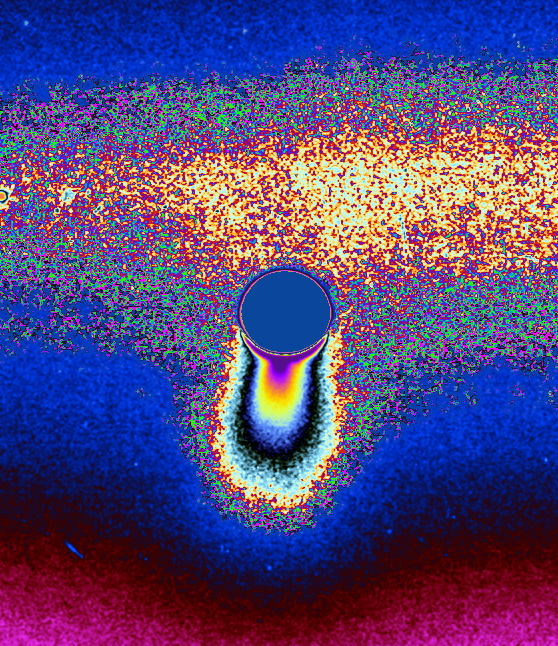

Boosting the Signal

The ice jets of Enceladus send particles streaming into space hundreds of kilometers above the south pole of this spectacularly active moon. Some of the particles escape to form the diffuse E ring around Saturn.

This color-coded image was processed to enhance faint signals, making the contours and extent of the fainter, larger-scale component of the plume easier to see.

The bright strip behind and above Enceladus (505 kilometers, 314 miles across) is the E ring, in which this intriguing body resides. The small round object at far left is a background star.

The image was taken in visible light with the Cassini spacecraft narrow-angle camera on March 24, 2006 at a distance of approximately 1.9 million kilometers (1.2 million miles) from Enceladus and at a Sun-Enceladus-spacecraft, or phase, angle of 162 degrees. Image scale is 11 kilometers (7 miles) per pixel.

The Cassini-Huygens mission is a cooperative project of NASA, the European Space Agency and the Italian Space Agency. The Jet Propulsion Laboratory, a division of the California Institute of Technology in Pasadena, manages the mission for NASA’s Science Mission Directorate, Washington, D.C. The Cassini orbiter and its two onboard cameras were designed, developed and assembled at JPL. The imaging operations center is based at the Space Science Institute in Boulder, Colo.

Credit: NASA/JPL/Space Science Institute